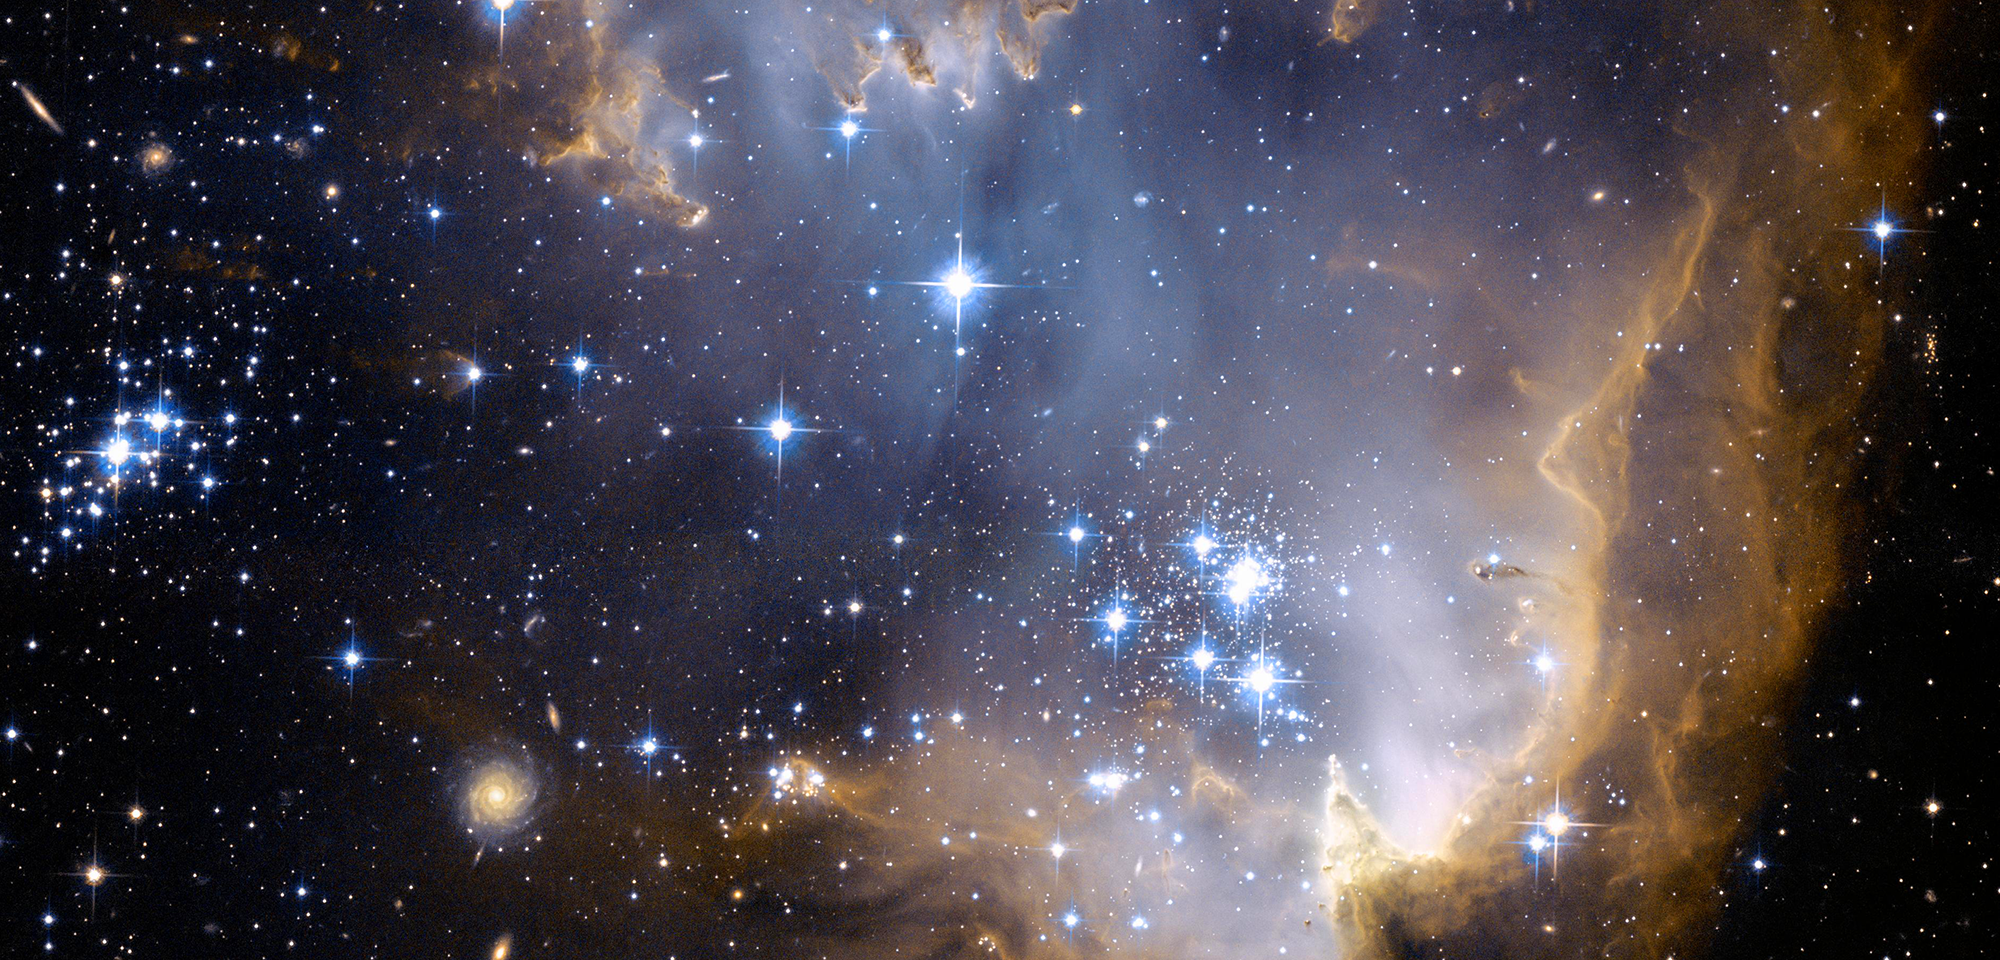

Star Cluster NGC 602

In a nearby galaxy called the Small Magellanic Cloud, young stars are spewing radiation that's eating away at the cloud of gas and dust that gave birth to them not too long ago. This Hubble image, taken with the Advanced Camera for Surveys, shows that scene.

The cluster of blue stars, called NGC 602, formed when a large part of the gas cloud collapsed under gravity and became very dense. The fierce radiation now being produced by these hot, young stars is sculpting the inner rim of the gaseous nebula. Parts of the nebula resist this erosion better than others, leaving tall pillars that point toward the source of the radiation — the stars.

Because the Small Magellanic Cloud is relatively close to us — less than 200,000 light-years away — it gives astronomers a good opportunity to study star formation in a galaxy other than our own, where the conditions are different. It's also a dwarf galaxy, which has fewer stars and lacks the enriched gas that larger galaxies like ours have. So it could provide a glimpse at what star formation might have been like in the early universe, before the first generations of stars created and distributed heavier elements into the cosmic environment.

Using Hubble observations of NGC 602, a team of astronomers led by Lynn Redding Carlson of the Johns Hopkins University determined that the massive stars at the center of the cluster and other, less massive stars formed there about 4 million years ago. When Carlson and her colleagues used NASA's Spitzer Space Telescope to study NGC 602, they uncovered even younger stars, some still cloaked in gas and dust, at the outskirts of the cluster. Some of these stars appeared to have started forming only about a million years ago. The results suggest that star formation began in the center of the cluster and then worked its way outward.

Follow-up studies using Hubble observations, led by Guido De Marchi of the European Space Agency, confirmed that the stars of NGC 602 were not born all at once but at different times, finding that some star formation might have started there as far back as 60 million years ago.

Credit: NASA, ESA, and the Hubble Heritage Team (STScI/AURA)-ESA/Hubble Collaboration